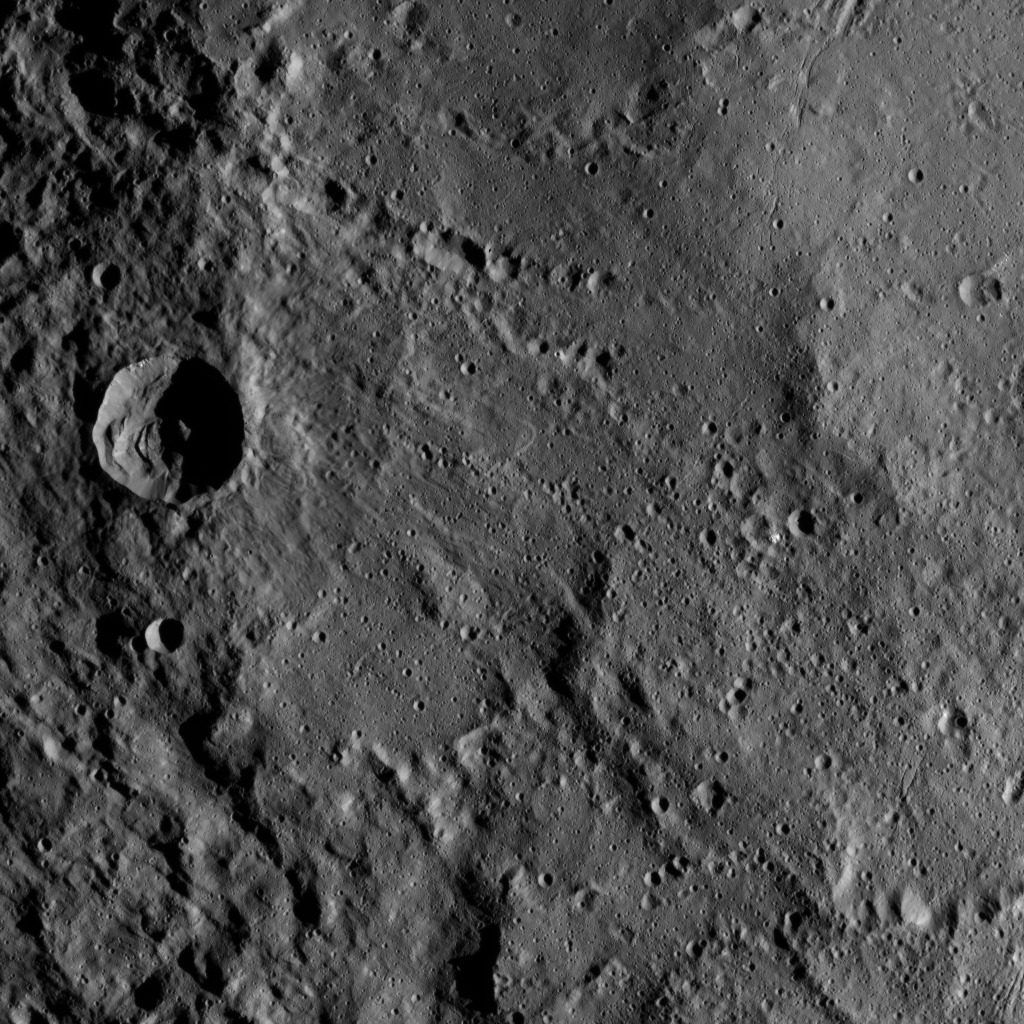

Dawn XMO2 Image 24

This view from NASA’s Dawn spacecraft shows part of the southwestern rim of Yalode Crater on Ceres. Yalode is one of the largest impact basins on Ceres, with a diameter of 160 miles (260 kilometers).

The scene shows hummocky terrain where an impact formed a 14-mile (22-kilometer) wide crater with a central peak, seen at left. A great deal of material has slumped down the walls of the crater — a phenomenon called mass wasting. The crater’s impact ejecta forms a smooth blanket around its rim, which takes on a streaky texture leading away from the crater toward lower right.

Dawn took this image on Oct. 22, 2016, from its second extended-mission science orbit (XMO2), at a distance of about 920 miles (1,480 kilometers) above the surface. The image resolution is about 460 feet (140 meters) per pixel.

Dawn’s mission is managed by JPL for NASA’s Science Mission Directorate in Washington. Dawn is a project of the directorate’s Discovery Program, managed by NASA’s Marshall Space Flight Center in Huntsville, Alabama. UCLA is responsible for overall Dawn mission science. Orbital ATK, Inc., in Dulles, Virginia, designed and built the spacecraft. The German Aerospace Center, the Max Planck Institute for Solar System Research, the Italian Space Agency and the Italian National Astrophysical Institute are international partners on the mission team.

Credit: NASA/JPL-Caltech/UCLA/MPS/DLR/IDA